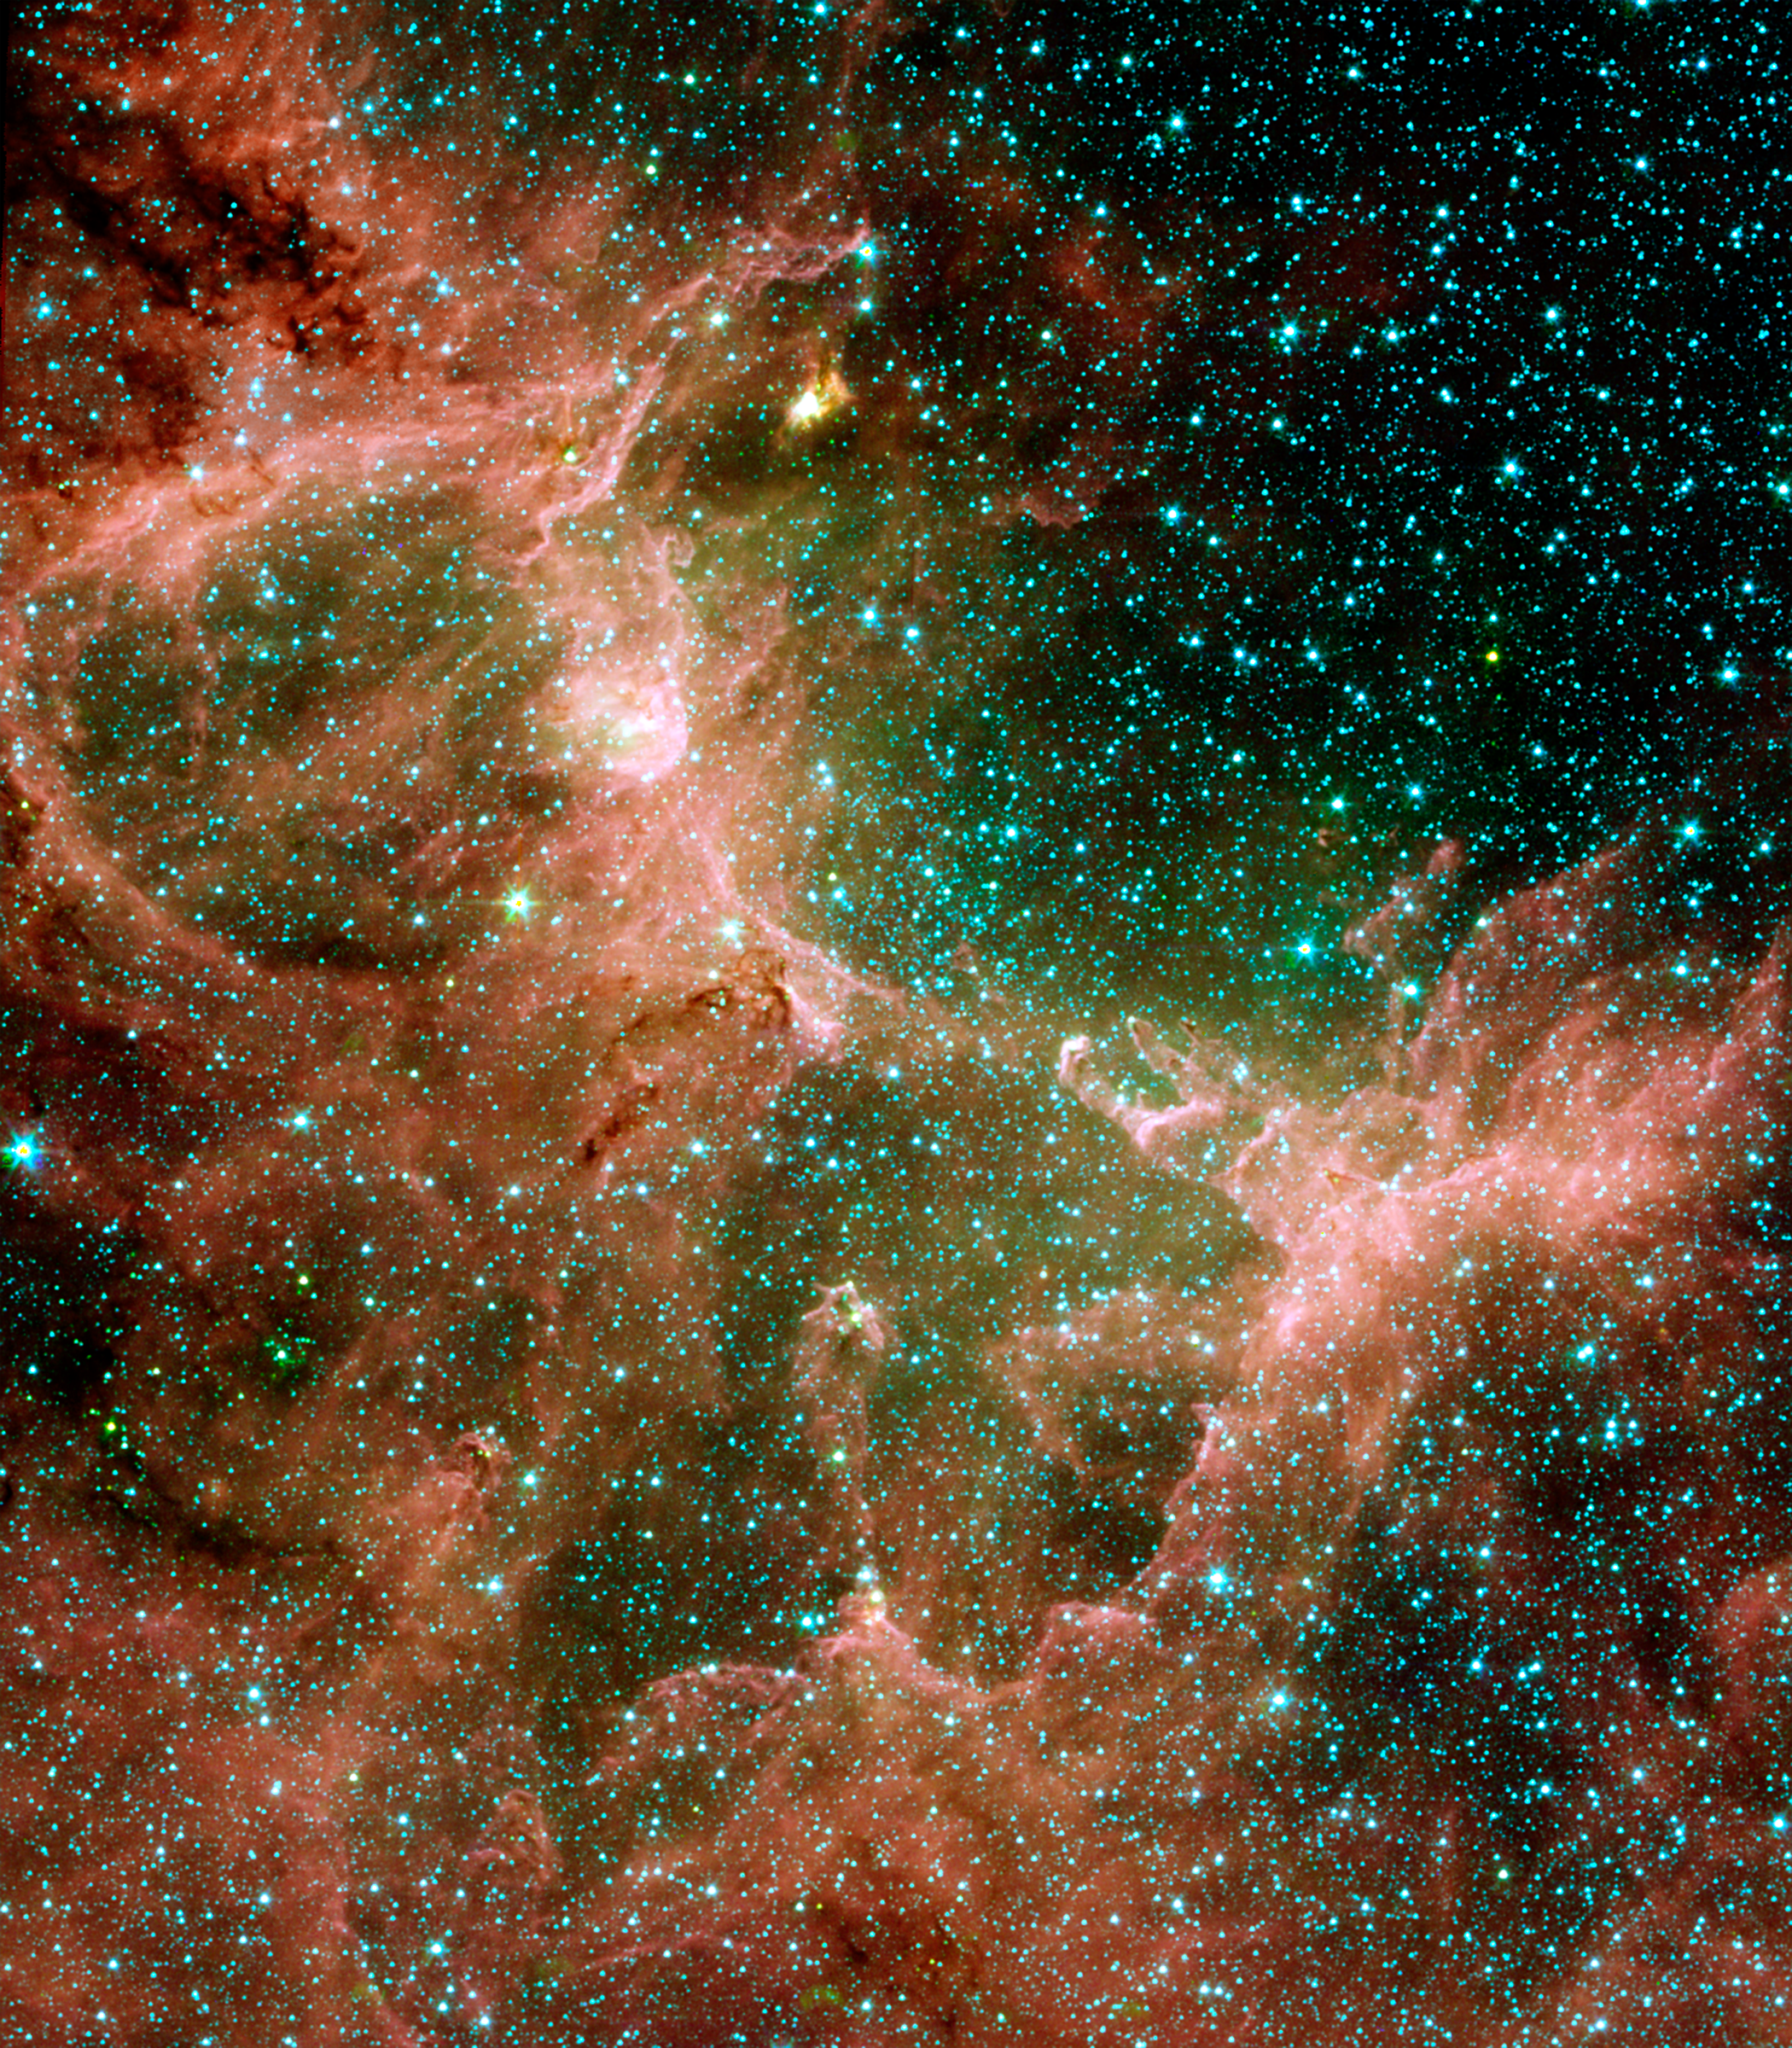

Eagle Nebula Flaunts its Infrared Feathers

Figure 1

Figure 2Figure 3
This set of images from NASA’s Spitzer Space Telescope shows the Eagle nebula in different hues of infrared light. Each view tells a different tale. The left picture shows lots of stars and dusty structures with clarity. Dusty molecules found on Earth called polycyclic aromatic hydrocarbons produce most of the red; gas is green and stars are blue.

The middle view is packed with drama, because it tells astronomers that a star in this region violently erupted, or went supernova, heating surrounding dust (orange). This view also reveals that the hot dust is shell shaped, another indication that a star exploded.

The final picture highlights the contrast between the hot, supernova-heated dust (green) and the cooler dust making up the region’s dusty star-forming clouds and towers (red, blue and purple).

The left image is a composite of infrared light with the following wavelengths: 3.6 microns (blue); 4.5 microns (green); 5.8 microns (orange); and 8 microns (red). The right image includes longer infrared wavelengths, and is a composite of light of 4.5 to 8.0 microns (blue); 24 microns (green); and 70 microns (red). The middle image is made up solely of 24-micron light.

Credit: NASA/JPL-Caltech/ Institut d’Astrophysique Spatiale